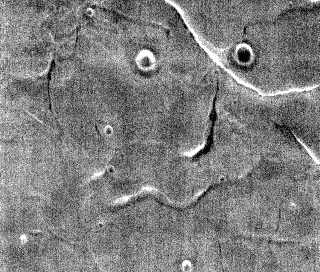

THEMIS Art #138

Do you see what I see? Is that a face staring out at me?

Credit: NASA/JPL-Caltech/ASU